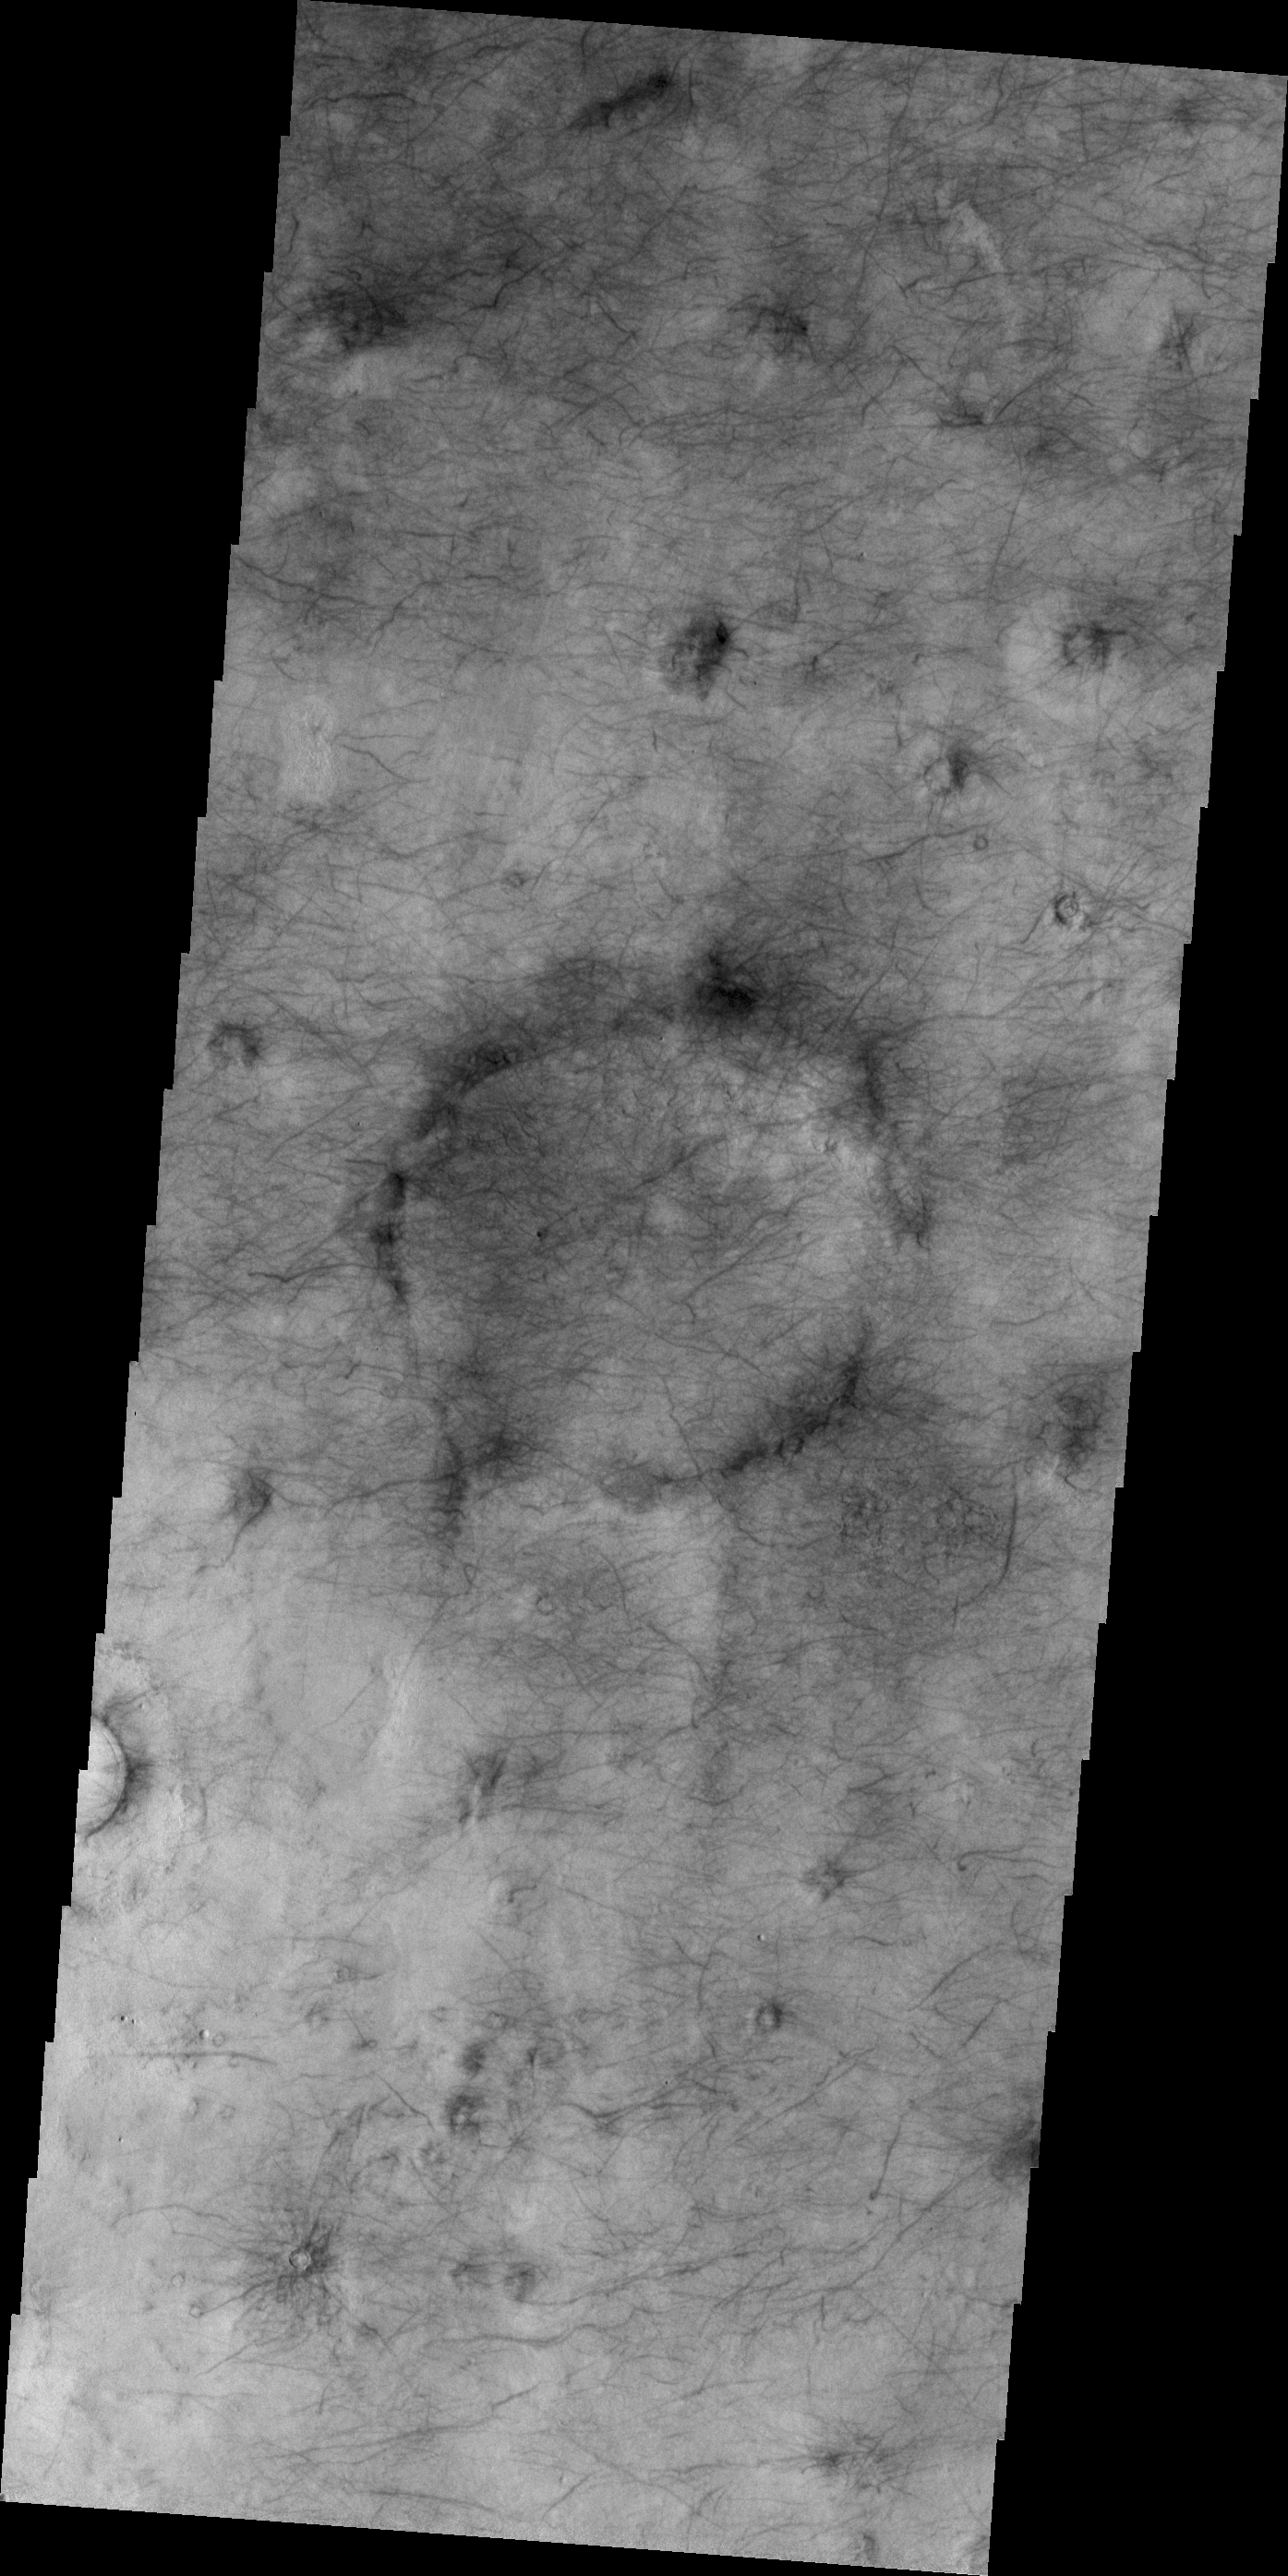

Utopia Planitia

This VIS image of Utopia Planitia is covered with the tracks of dust devils.

Credit: NASA/JPL/ASU